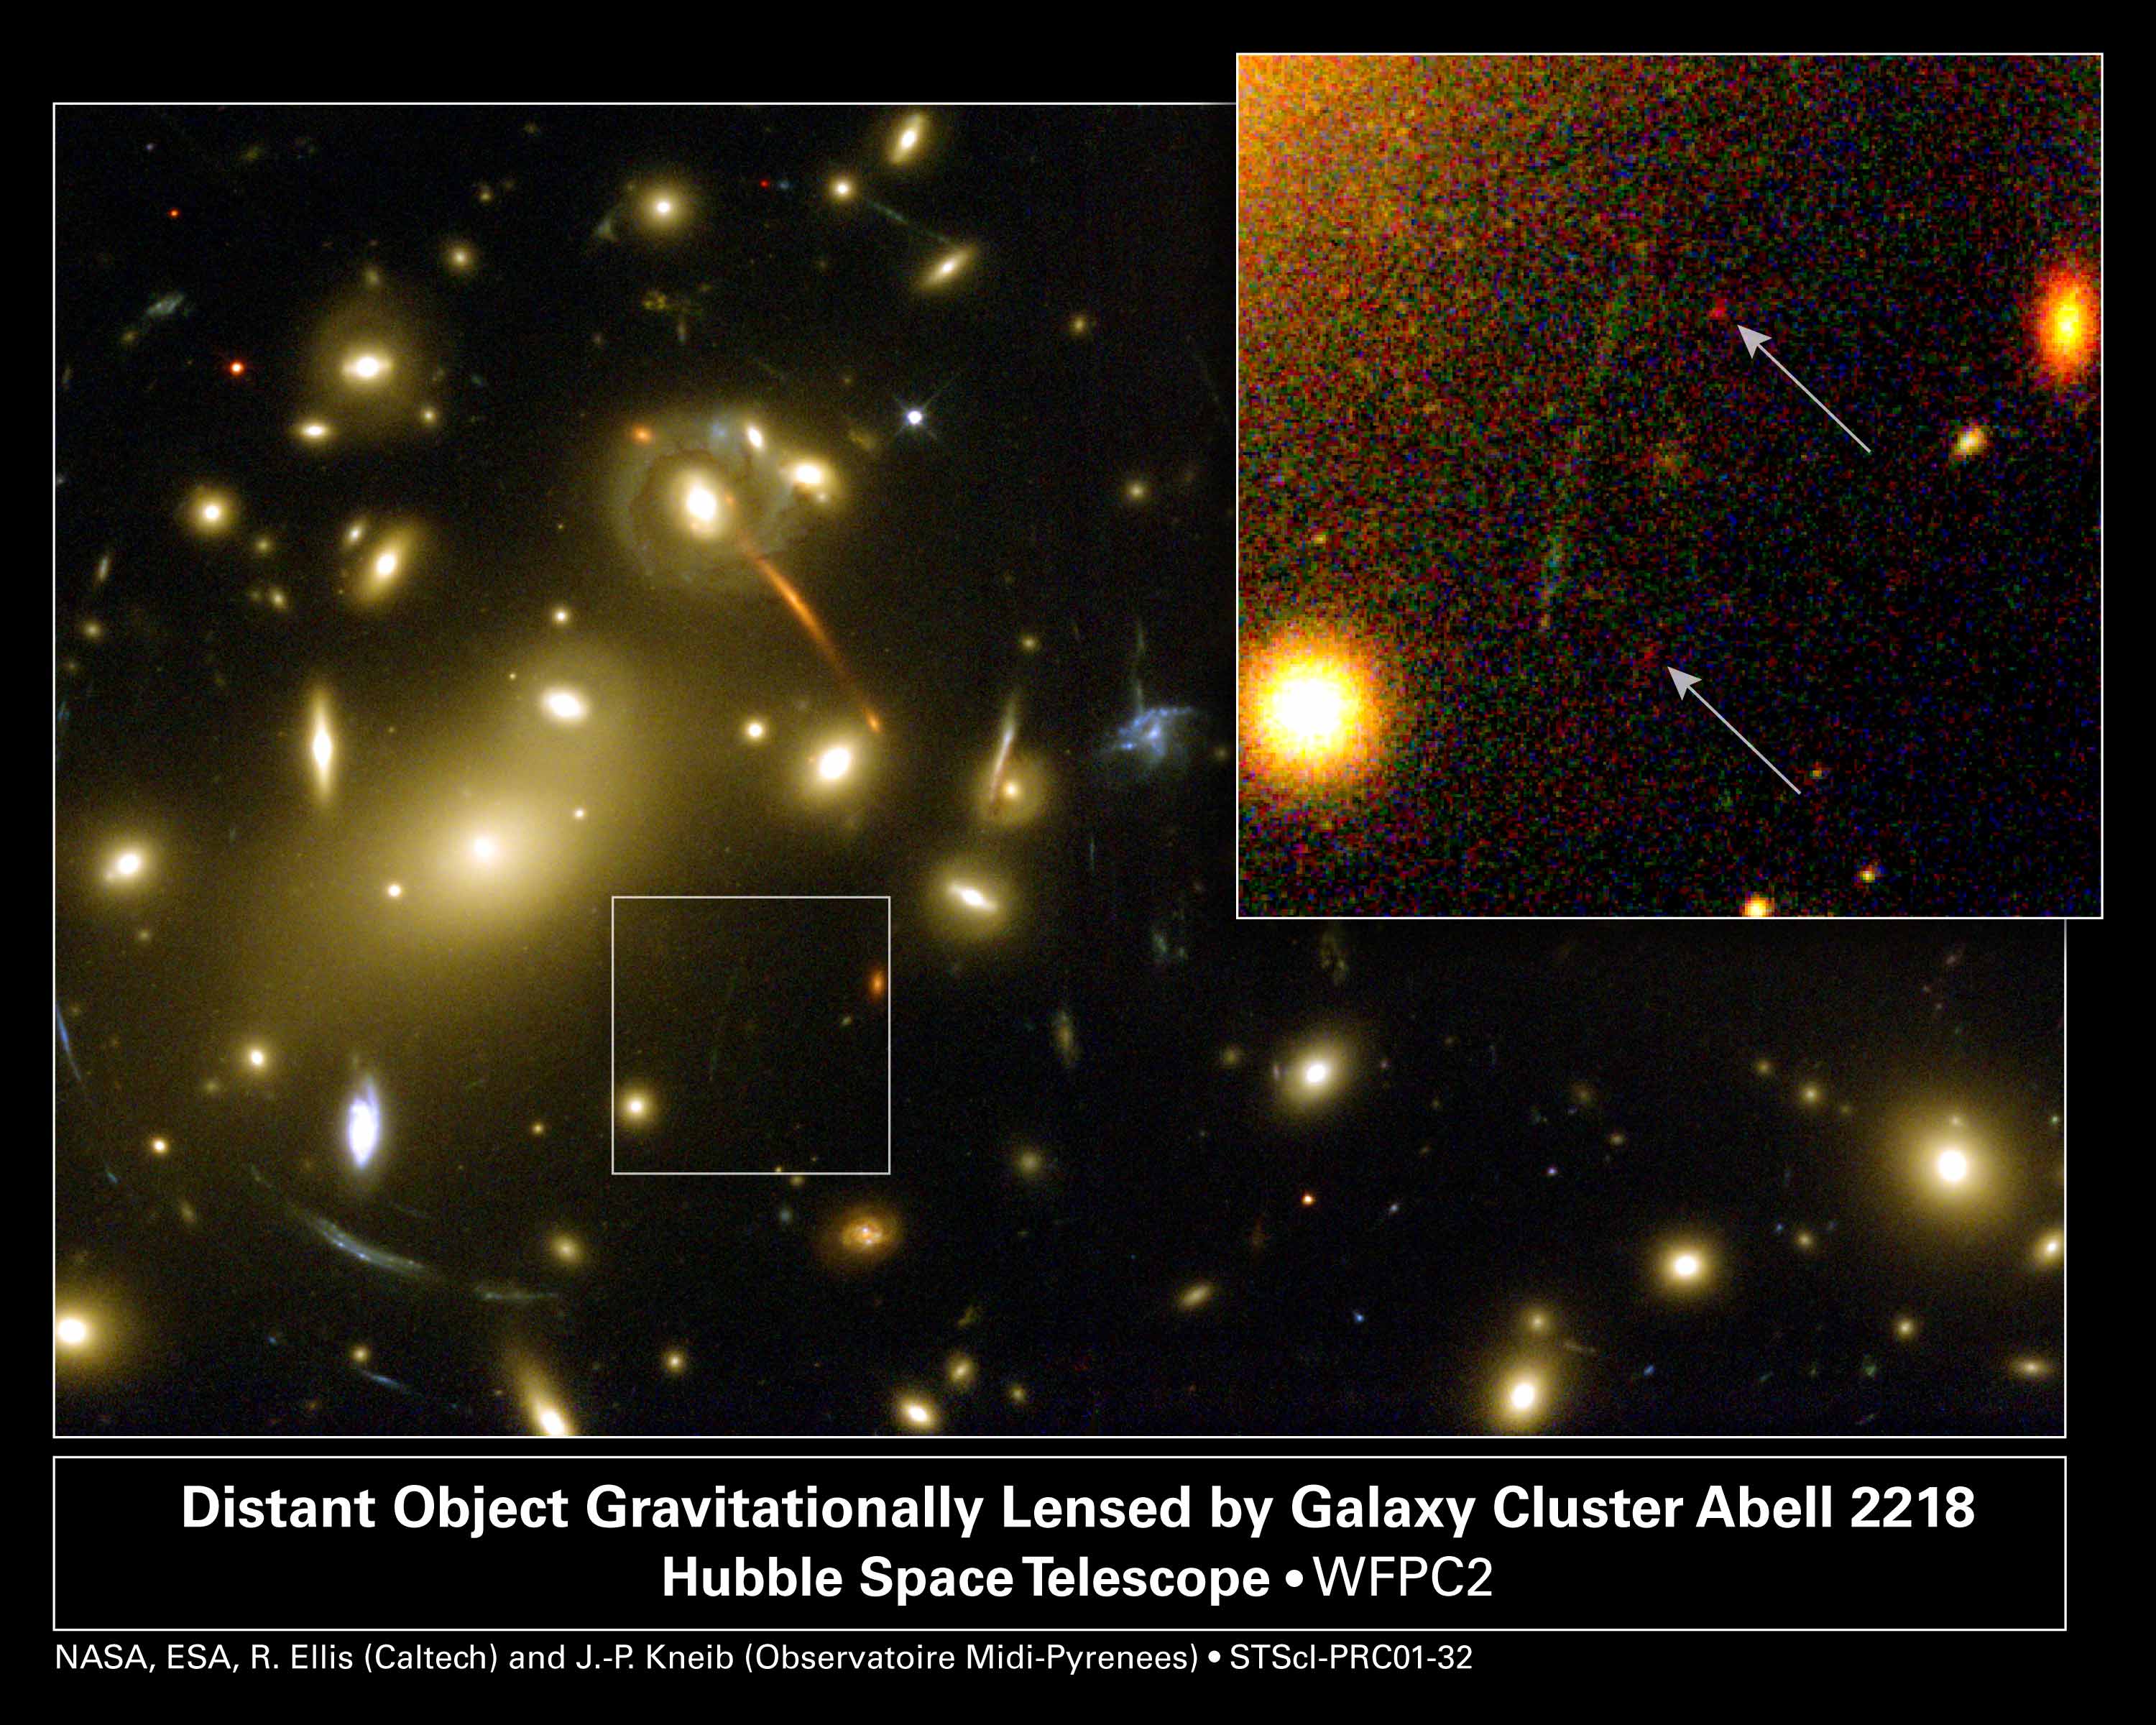

Gravitational Lens Helps Hubble and Keck Discover Galaxy Building Block

This NASA Hubble Space Telescope image shows a very small, faint galaxy 'building block' newly discovered by a unique collaboration between ground- and space-based telescopes. Hubble and the 10-meter Keck Telescopes in Hawaii joined forces, using a galaxy cluster which acts as gravitational lens to detect what scientists believe is one of the smallest very distant objects ever found.

The galaxy cluster Abell 2218 was used by a team of European and American astronomers led by Richard Ellis (Caltech) in their systematic search for intrinsically faint distant star-forming systems. Without help from Abell 2218's exceptional magnifying power to make objects appear about 30 times brighter, the galaxy building block would have been undetectable.

In the image to the right, the object is seen distorted into two nearly identical, very red 'images' by the gravitational lens. The image pair represents the magnified result of a single background object gravitationally lensed by Abell 2218 and viewed at a distance of 13.4 billion light-years. The intriguing object contains only one million stars, far fewer than a mature galaxy, and scientists believe it is very young. Such young star-forming systems of low mass at early cosmic times are likely to be the objects from which present-day galaxies have formed.

In the image to the left, the full overview of the galaxy cluster Abell 2218 is seen. This image was taken by Hubble in 1999 at the completion of Hubble Servicing Mission 3A.

Credit: NASA, ESA, Richard Ellis (Caltech) and Jean-Paul Kneib (Observatoire Midi-Pyrenees, France); Acknowledgment: NASA, A. Fruchter and the ERO Team (STScI and ST-ECF)